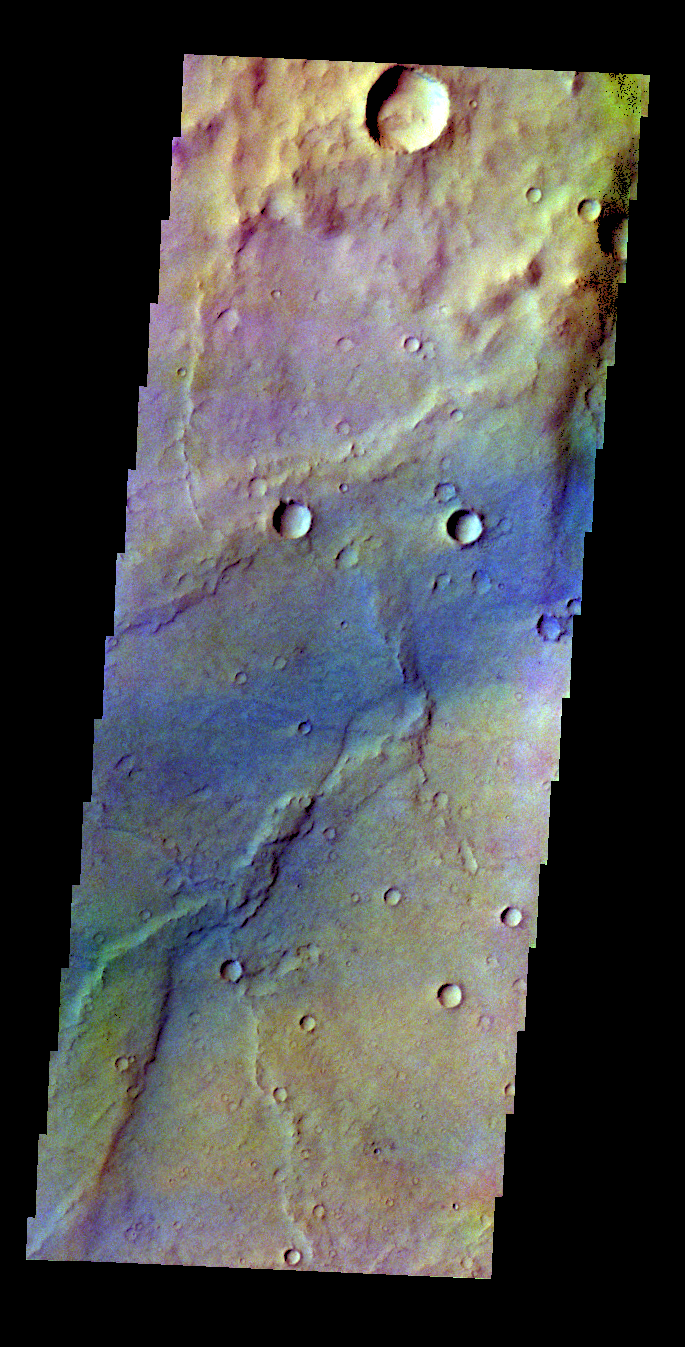

Syrtis Major – False Color

The THEMIS VIS camera contains 5 filters. The data from different filters can be combined in multiple ways to create a false color image. These false color images may reveal subtle variations of the surface not easily identified in a single band image. Today’s false color image shows a region in Syrtis Major.

Credit: NASA/JPL-Caltech/ASU